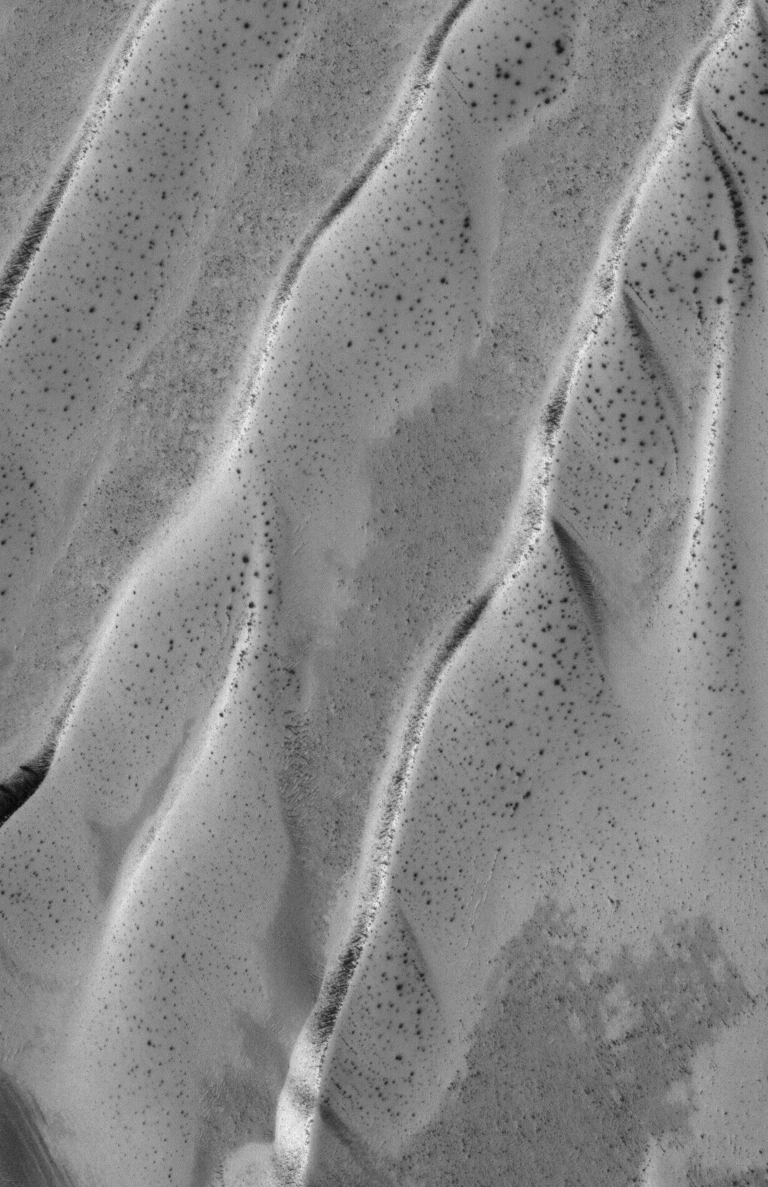

Spring Defrosting

12 May 2005
This Mars Global Surveyor (MGS) Mars Orbiter Camera (MOC) image shows defrosting south high latitude dunes. In late winter and into the spring season, dark spots commonly form on dunes and other surfaces as seasonal carbon dioxide begins to sublime away.

Location near: 59.3°S, 343.3°W
Image width: ~2 km (~1.2 mi)
Illumination from: upper left
Season: Southern Spring

Credit: NASA/JPL/Malin Space Science Systems